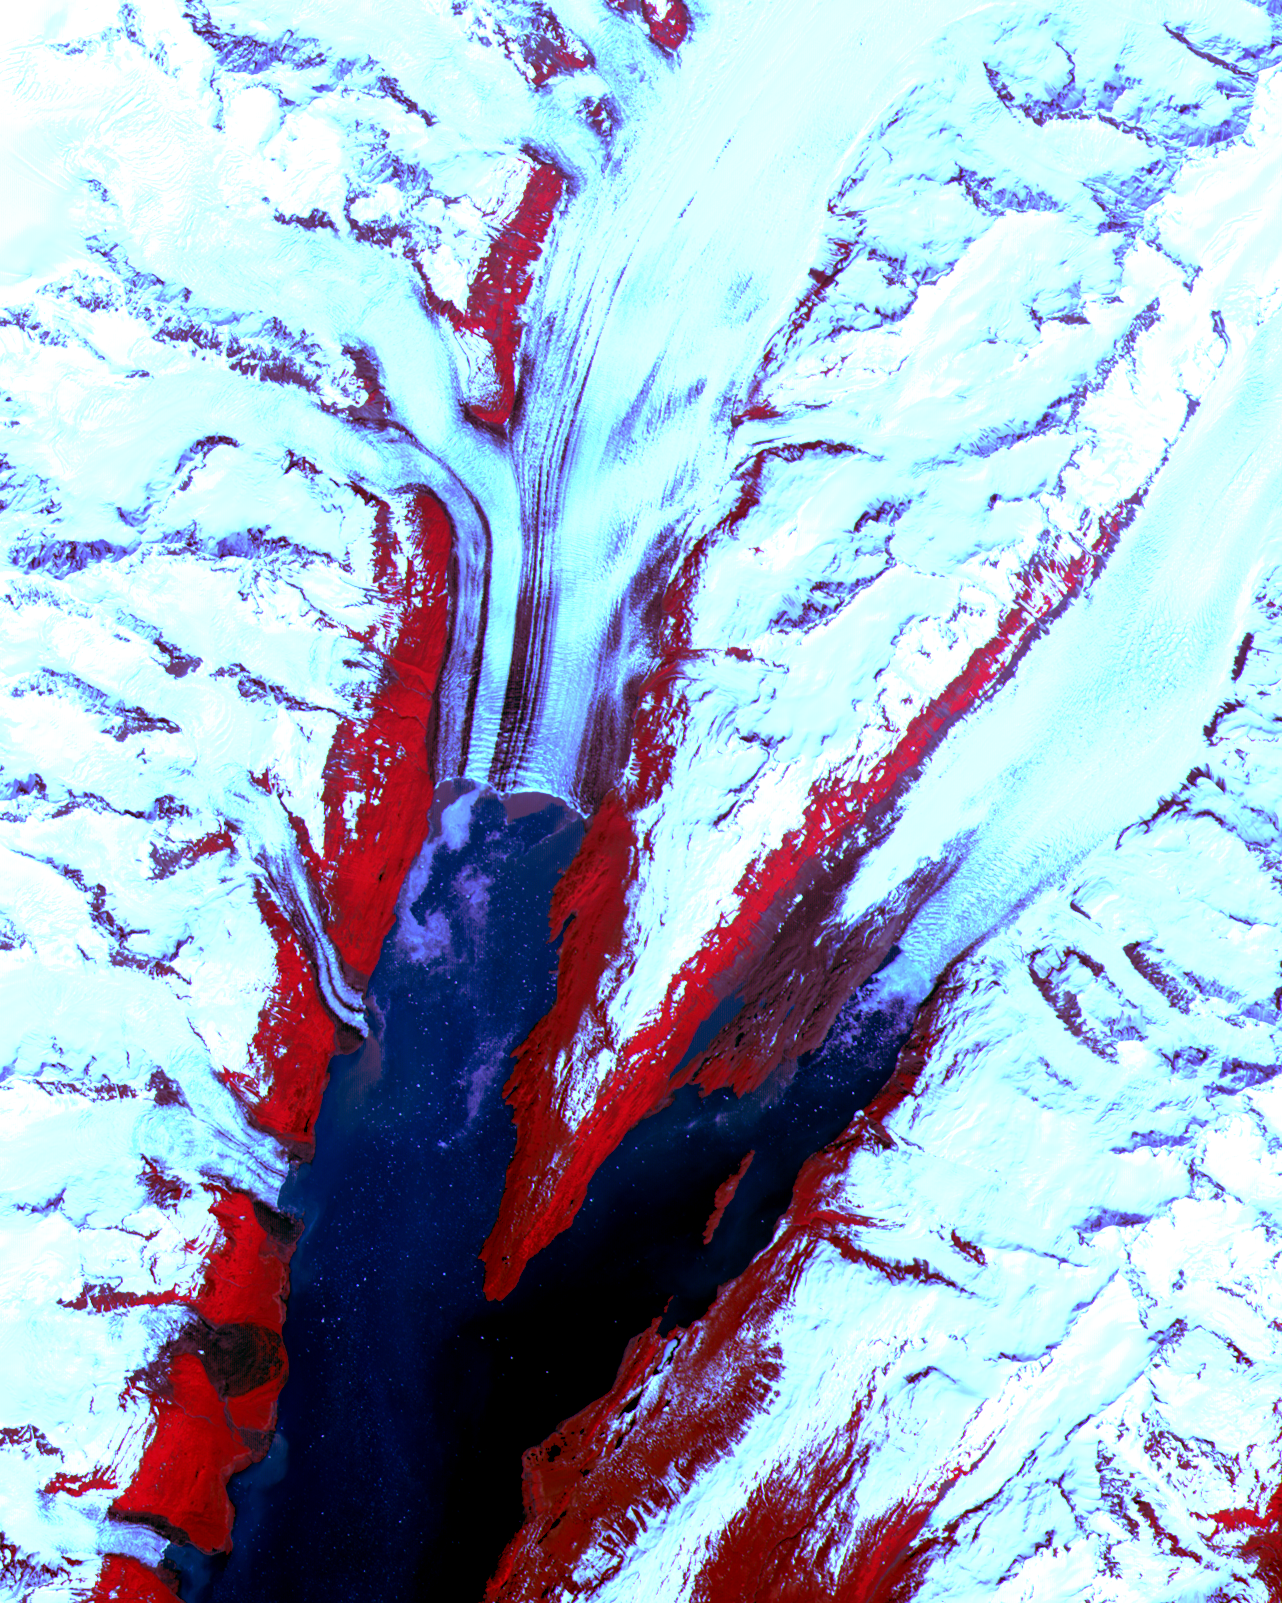

College Fjord, Prince Williams Sound

The College Fjord with its glaciers was imaged by ASTER on June 24, 2000.

This image covers an area 20 kilometers (13 miles) wide and 24 kilometers (15 miles) long in three bands of the reflected visible and infrared wavelength region. College Fjord is located in Prince Williams Sound, east of Seward, Alaska. Vegetation is in red, and snow and ice are white and blue. Ice bergs calved off of the glaciers can be seen as white dots in the water. At the head of the fjord, Harvard Glacier (left) is one of the few advancing glaciers in the area; dark streaks on the glacier are medial moraines: rock and dirt that indicate the incorporated margins of merging glaciers. Yale Glacier to the right is retreating, exposing (now vegetated) bedrock where once there was ice. On the west edge of the fjord, several small glaciers enter the water. This fjord is a favorite stop for cruise ships plying Alaska’s inland passage.

This image is located at 61.2 degrees north latitude and 147.7 degrees west longitude.

Advanced Spaceborne Thermal Emission and Reflection Radiometer (ASTER) is one of five Earth-observing instruments launched December 18, 1999, on NASA’s Terra satellite. The instrument was built by Japan’s Ministry of International Trade and Industry. A joint U.S./Japan science team is responsible for validation and calibration of the instrument and the data products. Dr. Anne Kahle at NASA’s Jet Propulsion Laboratory, Pasadena, Calif., is the U.S. Science team leader; Moshe Pniel of JPL is the project manager. ASTER is the only high resolution imaging sensor on Terra. The primary goal of the ASTER mission is to obtain high-resolution image data in 14 channels over the entire land surface, as well as black and white stereo images. With revisit time of between 4 and 16 days, ASTER will provide the capability for repeat coverage of changing areas on Earth’s surface.

The broad spectral coverage and high spectral resolution of ASTER will provide scientists in numerous disciplines with critical information for surface mapping, and monitoring dynamic conditions and temporal change. Example applications are: monitoring glacial advances and retreats, monitoring potentially active volcanoes, identifying crop stress, determining cloud morphology and physical properties, wetlands Evaluation, thermal pollution monitoring, coral reef degradation, surface temperature mapping of soils and geology, and measuring surface heat balance.

Credit: NASA/GSFC/METI/ERSDAC/JAROS, and U.S./Japan ASTER Science Team